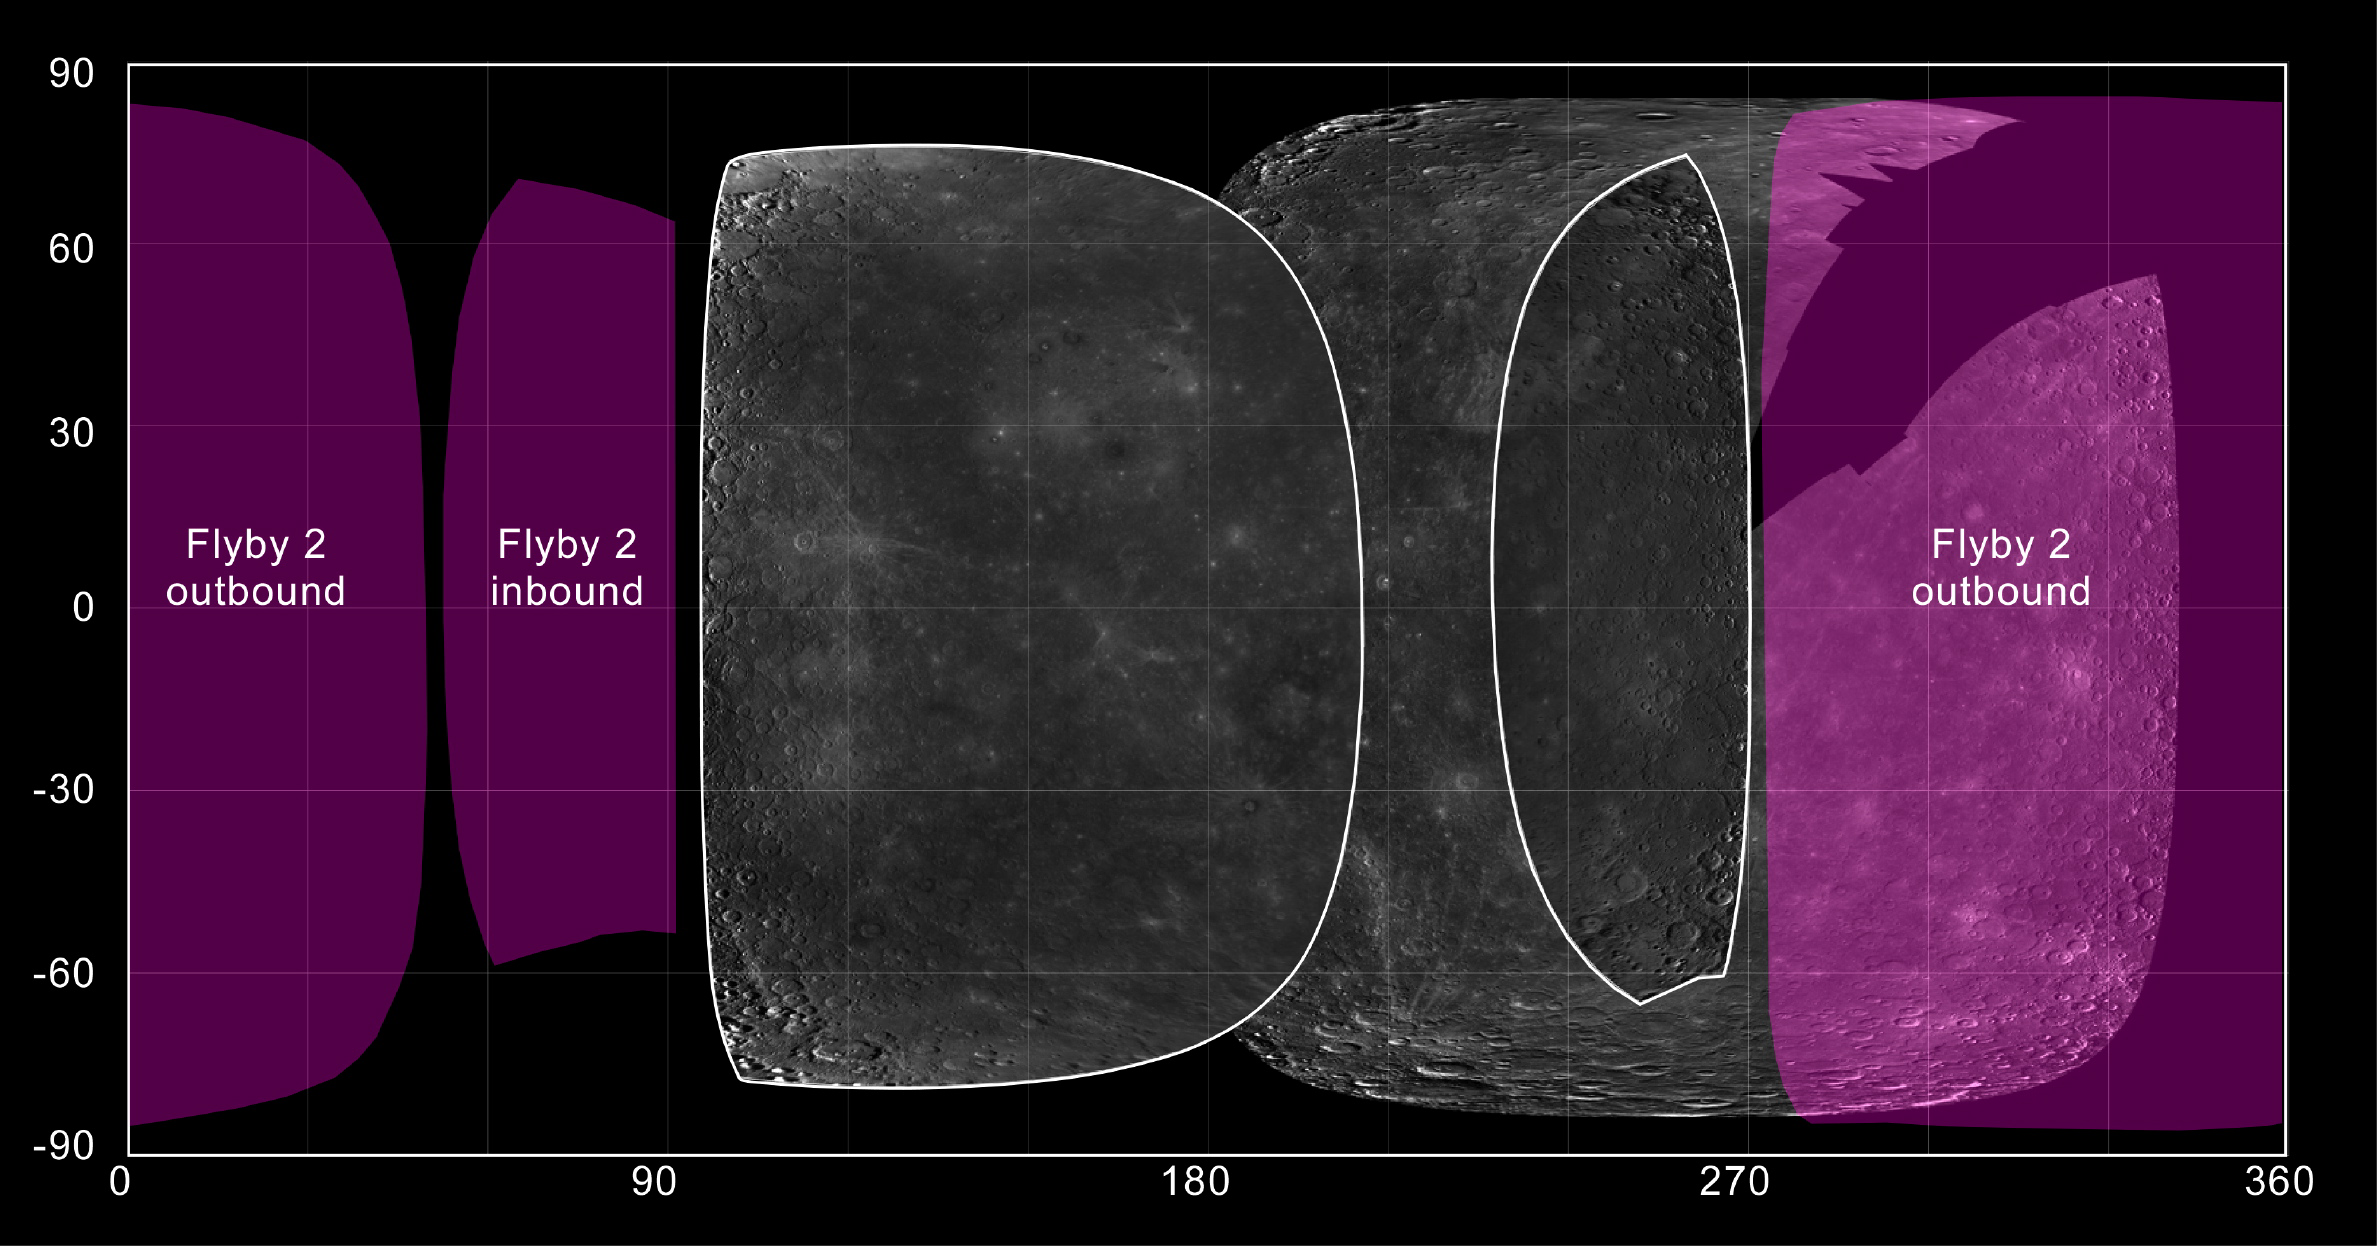

Imaging Plans for MESSENGER’s Second Mercury Flyby

Mariner 10, the only spacecraft to visit Mercury prior to the MESSENGER mission, imaged about 45% of the planet’s surface. On January 14 of this year, MESSENGER successfully completed its first of three planned flybys of Mercury, and during that encounter MDIS snapped the first images from spacecraft of an additional 21% of Mercury’s surface. On October 6, 2008, one week from today, MESSENGER will again fly by Mercury, and this time the 1287 planned MDIS images will cover much of the remaining portion of Mercury’s surface not yet seen by spacecraft. This figure shows a map of Mercury’s surface with images from Mariner 10 overlaid by NAC mosaics (outlined in white) acquired during MESSENGER’s first Mercury flyby. The map is shown using the planetocentric positive-east convention that has been adopted by the MESSENGER project. MESSENGER’s first flyby of Mercury covered two general areas of Mercury surface: the crescent view of Mercury seen as the spacecraft approached the planet (see PIA10179) and the fuller view of Mercury acquired as the spacecraft departed (see PIA10172). Similarly, Mercury will appear as a thin crescent during the inbound portion of MESSENGER’s second Mercury flyby and as a nearly full disk during the outbound portion of the encounter, and the areas of the surface that will be imaged by the NAC are shaded in purple. As seen in this figure, MESSENGER’s second flyby will result in nearly global spacecraft imaging coverage of Mercury’s surface for the first time.

Date Acquired: Mariner 10 images: 1974-1975. MESSENGER flyby 1 images: January 14, 2008
Instrument: Narrow Angle Camera (NAC) of the Mercury Dual Imaging System (MDIS)
Scale: Mercury’s diameter is 4880 kilometers (3030 miles)

These images are from MESSENGER, a NASA Discovery mission to conduct the first orbital study of the innermost planet, Mercury. For information regarding the use of images, see the MESSENGER image use policy.

Credit: NASA/Johns Hopkins University Applied Physics Laboratory/Arizona State University/Carnegie Institution of Washington